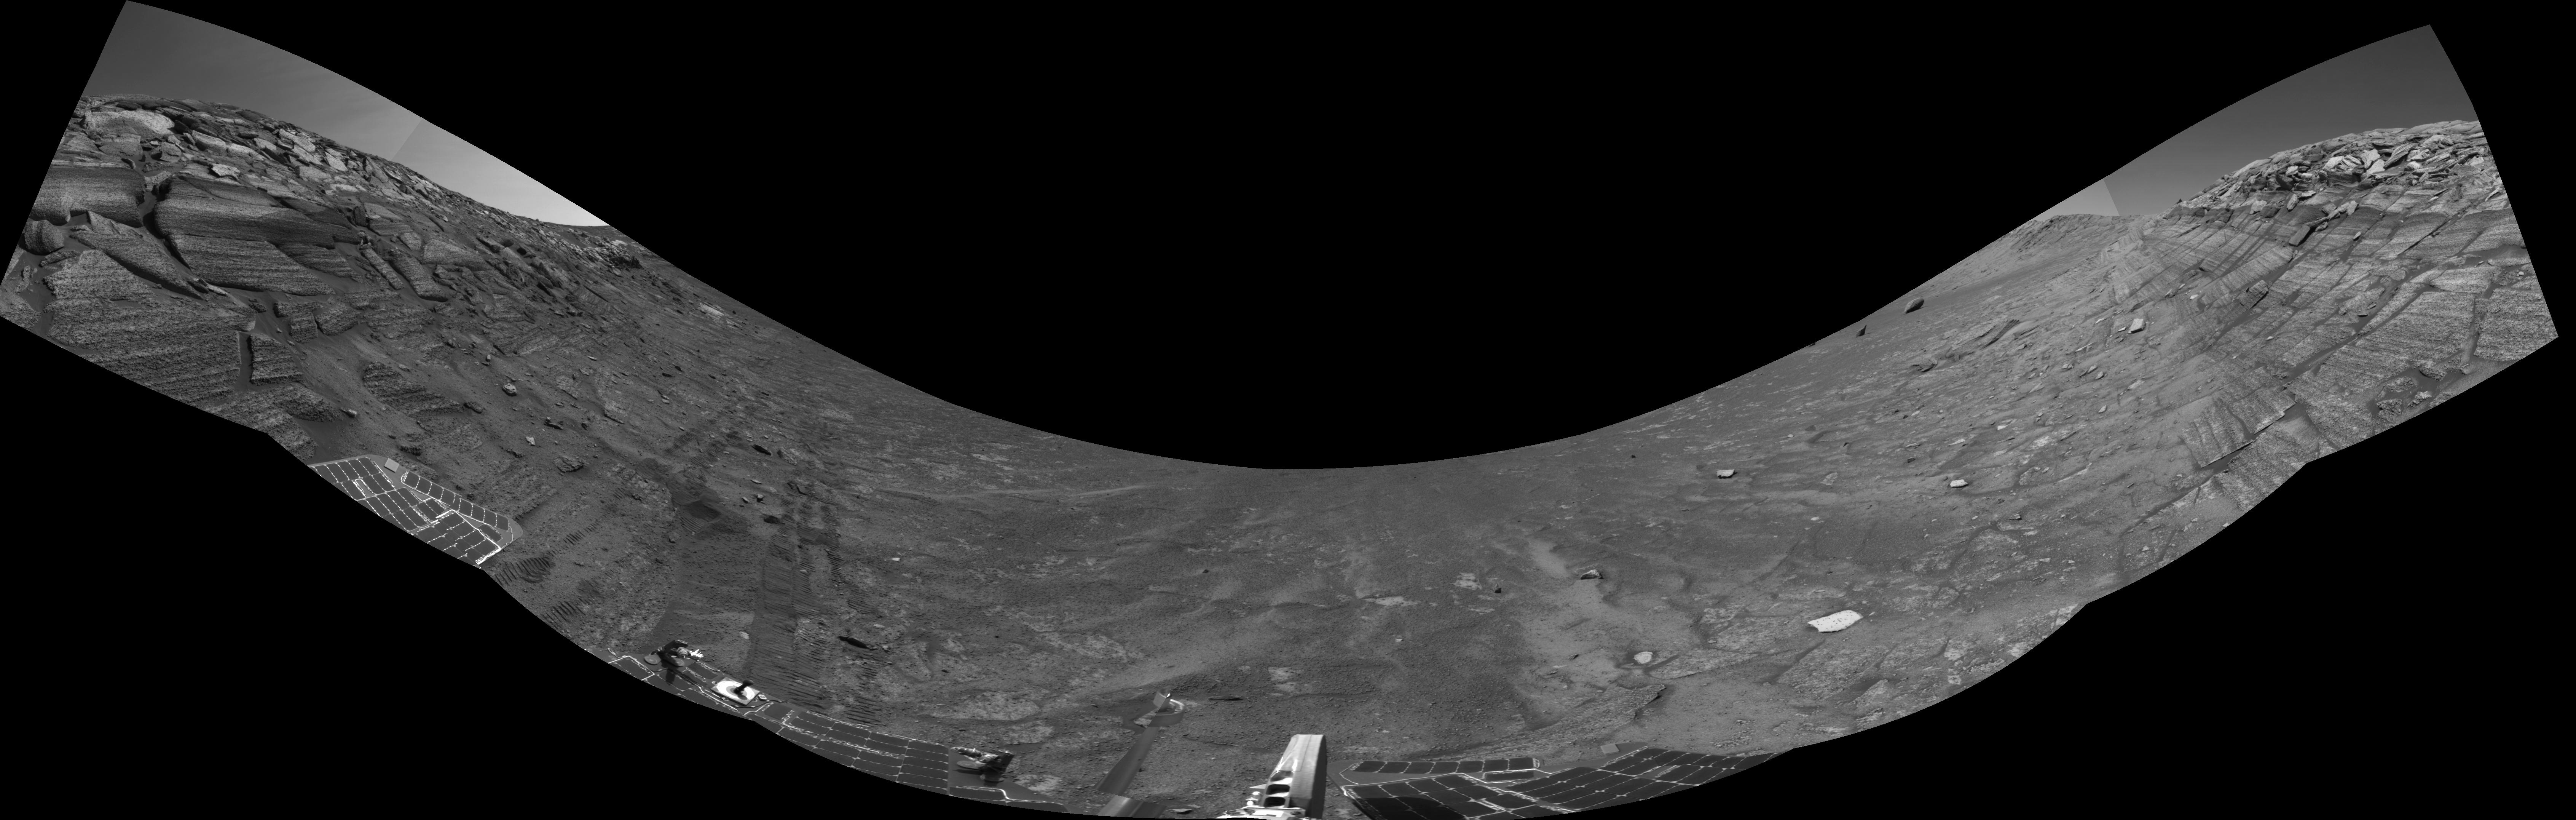

Along Endurance Crater’s Inner Wall

This view from the base of “Burns Cliff” in the inner wall of “Endurance Crater” combines several frames taken by Opportunity’s navigation camera during the NASA rover’s 280th martian day (Nov. 6, 2004). It is presented in a cylindrical projection with geometric seam correction. The cliff dominates the left and right portions of the image, while the central portion looks down into the crater. The “U” shape of this mosaic results from the rover’s tilt of about 30 degrees on the sloped ground below the cliff. Rover wheel tracks in the left half of the image show some of the slippage the rover experienced in making its way to this point. The site from which this image was taken has been designated as Opportunity’s Site 37.

Credit: NASA/JPL